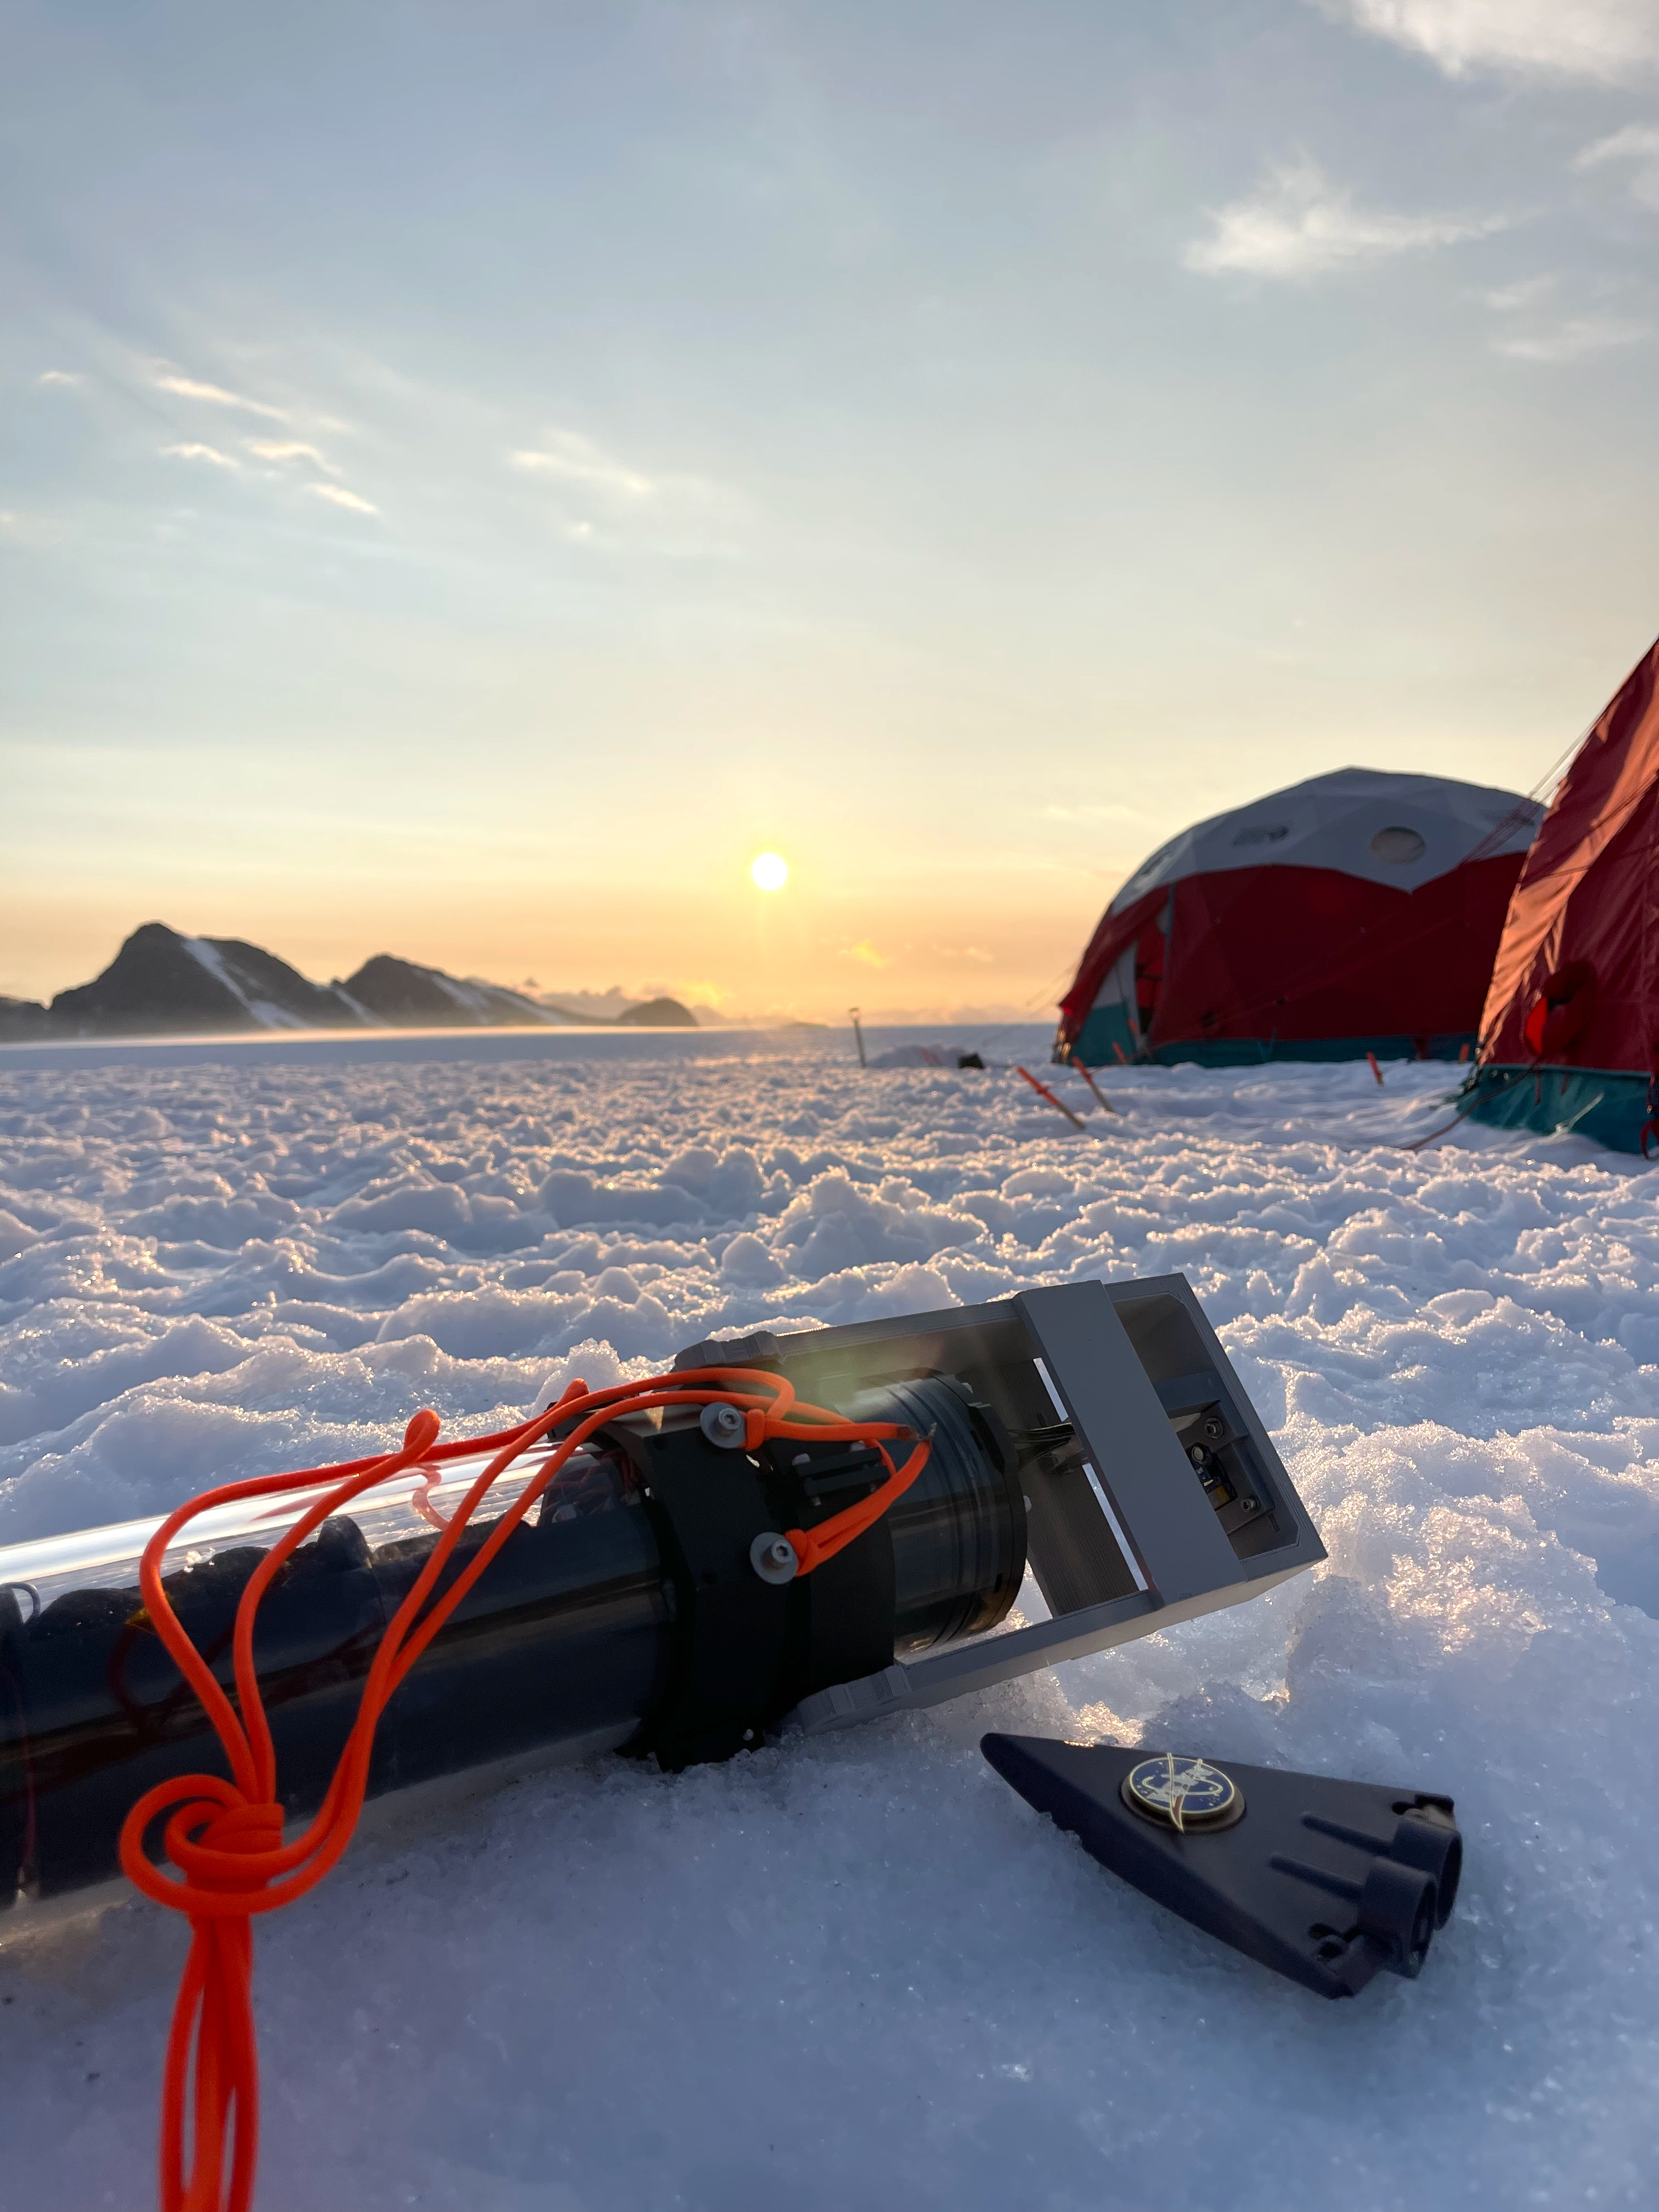

Model of NASA’s SWIM Robot on Glacial Ice in Alaska

A model of a tiny, wedge-shaped robot designed to explore subsurface oceans of icy moons, right, sits beside a large waterproof capsule containing electronics and sensors for testing below glacial ice at the Juneau Icefield in Alaska in July 2023. The model, about 5 inches (12 centimeters) long, was 3D-printed to show the final envisioned size of a futuristic NASA mission concept called SWIM, short for Sensing With Independent Micro-swimmers.

Led by NASA’s Jet Propulsion Laboratory from spring 2021 to fall 2024, SWIM envisions a swarm of dozens of self-propelled, cellphone-size robots exploring the waters of icy moons like Jupiter’s Europa and Saturn’s Enceladus. Delivered to the subsurface ocean by an ice-melting cryobot, the tiny robots would zoom away to look for chemical and temperature signals that could point to life.

The capsule shown here contains the first generation of an ocean composition sensor built for the SWIM robots by a team at Georgia Tech. The final version of the sensor would enable each robot to simultaneously measure temperature, pressure, acidity or alkalinity, conductivity, and chemical makeup. During the Alaska field test, the team lowered the capsule through a borehole in the ice and measured pressure and conductivity down to a depth of 164 feet (50 meters).

This field test was conducted as part of a JPL-managed project called ORCAA (Ocean Worlds Reconnaissance and Characterization of Astrobiological Analogs). Known as an analog mission, ORCAA is working to answer science questions and test technology in preparation for a potential future mission to explore the surface or subsurface of icy moons. ORCAA is funded by NASA’s Planetary Science and Technology from Analog Research program.

SWIM was supported by Phase I and II funding from NASA’s Innovative Advanced Concepts program under the agency’s Space Technology Mission Directorate. JPL is managed for NASA by Caltech in Pasadena, California.

Credit: NASA/JPL-Caltech